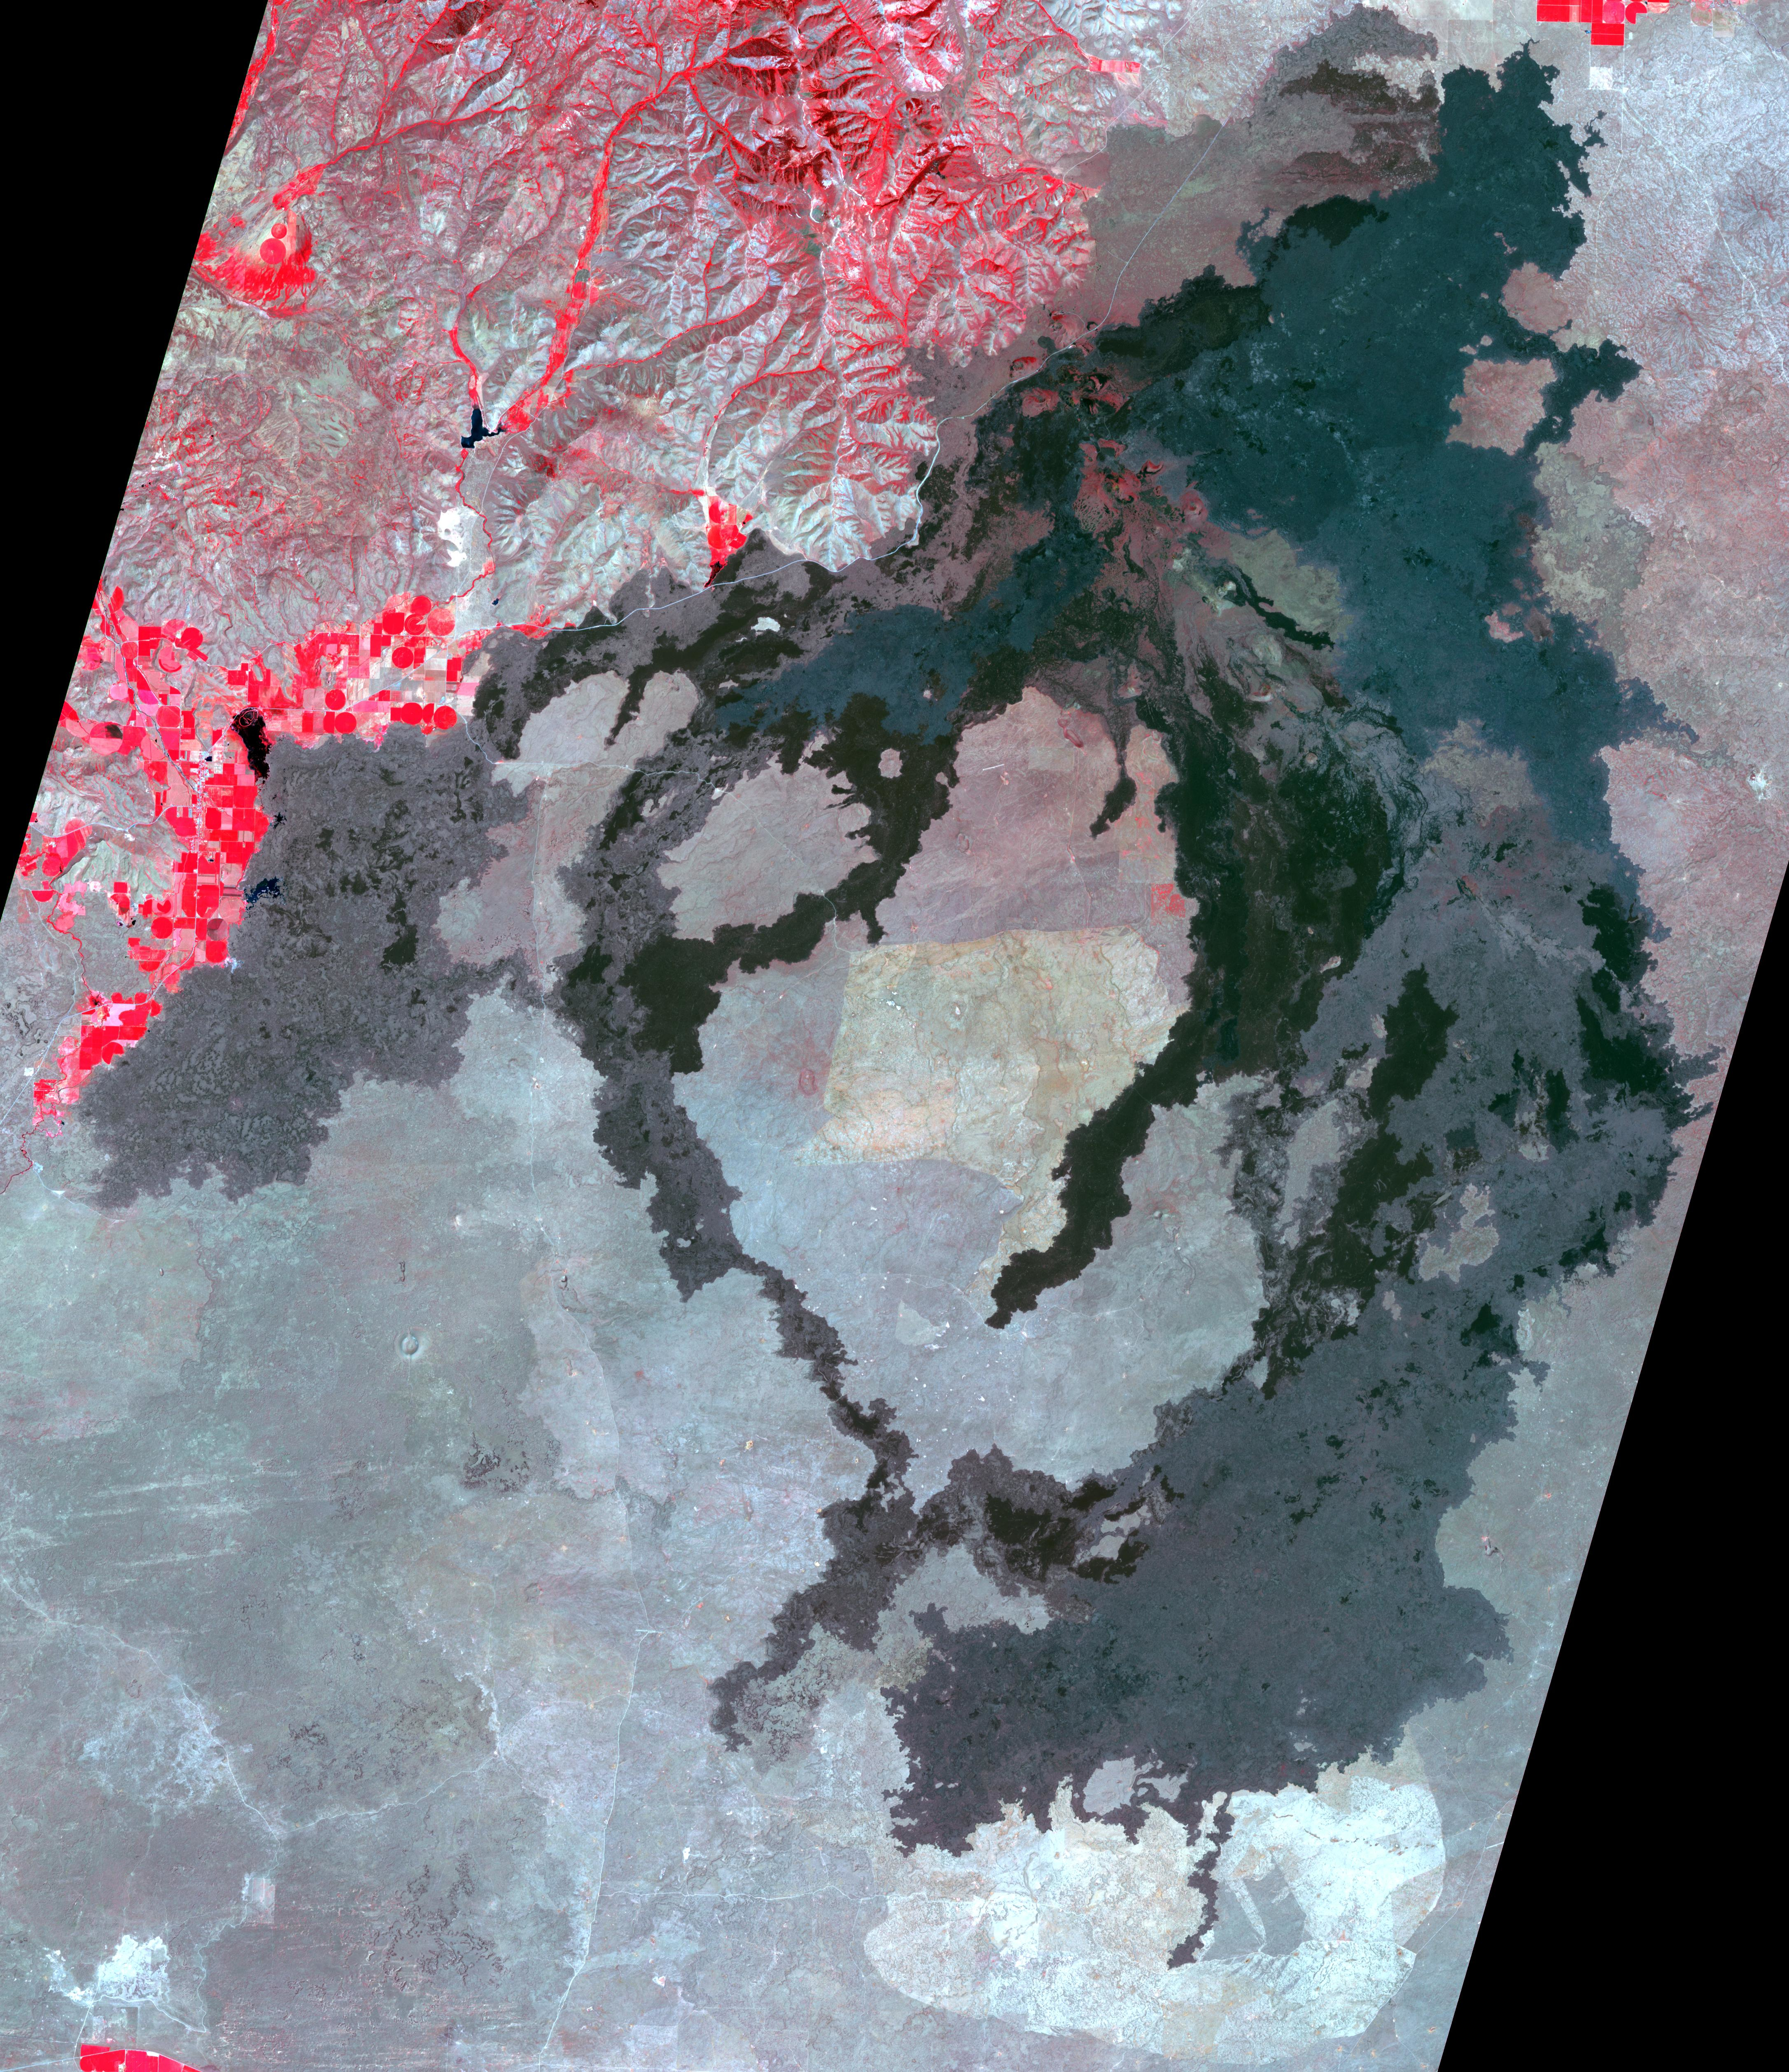

Craters of the Moon National Monument, Idaho

Craters of the Moon National Monument is located in southern Idaho in the Snake River Plain. The Snake River Plain was formed by a series of giant eruptions which started 16 million years ago. The COM flows were erupted between 15,000 and 2,100 years ago. The hotspot that created the eruptions is now under Yellowstone. The COM has some of the best examples of open rift cracks in the world. There are excellent examples of almost every variety of basaltic, as well as tree molds, lava tubes, and many other volcanic features. The image was acquired July 14, 2006, covers an area of 65.2 by 75.4 km, and is located at 43.5 degrees north, 113.5 degrees west.

With its 14 spectral bands from the visible to the thermal infrared wavelength region and its high spatial resolution of about 50 to 300 feet (15 to 90 meters), ASTER images Earth to map and monitor the changing surface of our planet. ASTER is one of five Earth-observing instruments launched Dec. 18, 1999, on Terra. The instrument was built by Japan’s Ministry of Economy, Trade and Industry. A joint U.S./Japan science team is responsible for validation and calibration of the instrument and data products.

The broad spectral coverage and high spectral resolution of ASTER provides scientists in numerous disciplines with critical information for surface mapping and monitoring of dynamic conditions and temporal change. Example applications are monitoring glacial advances and retreats; monitoring potentially active volcanoes; identifying crop stress; determining cloud morphology and physical properties; wetlands evaluation; thermal pollution monitoring; coral reef degradation; surface temperature mapping of soils and geology; and measuring surface heat balance.

The U.S. science team is located at NASA’s Jet Propulsion Laboratory in Pasadena, Calif. The Terra mission is part of NASA’s Science Mission Directorate, Washington.

Credit: NASA/METI/AIST/Japan Space Systems, and U.S./Japan ASTER Science Team